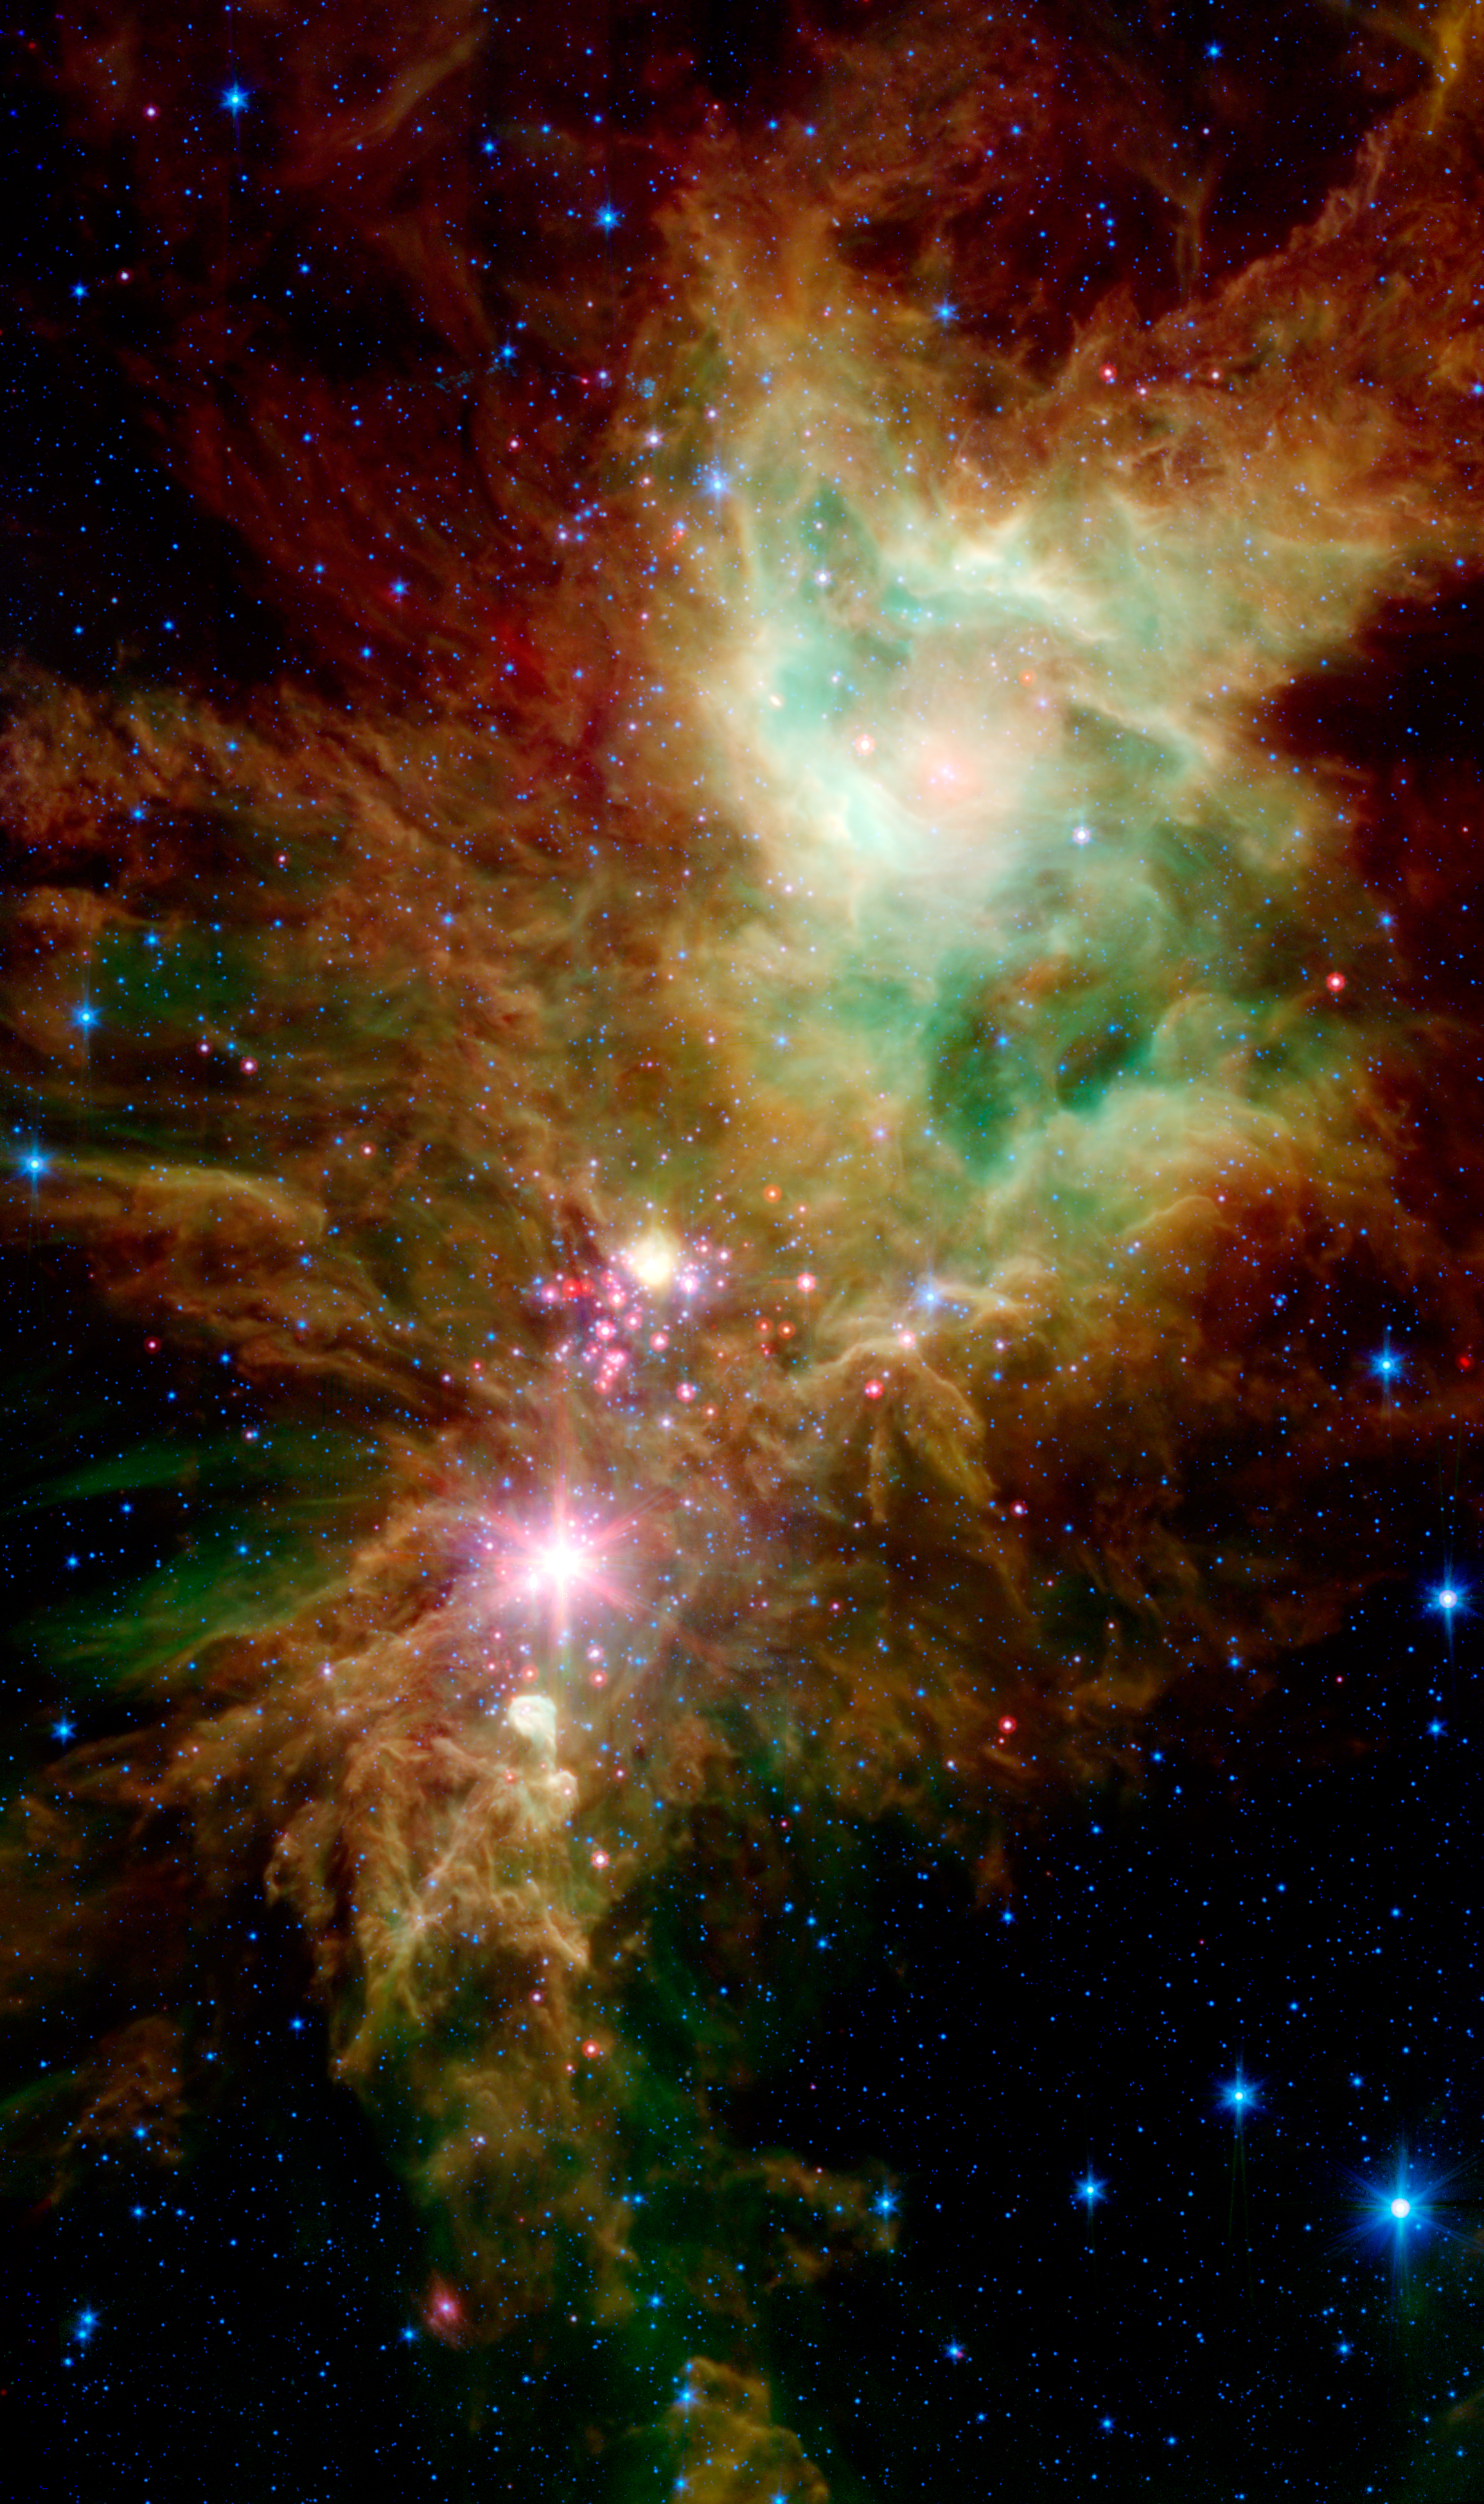

NGC 2264 in the Infrared

Newborn stars, hidden behind thick dust, are revealed in this image of a section of the Christmas Tree Cluster from NASA's Spitzer Space Telescope, created in joint effort between Spitzer's Infrared Array Camera (IRAC) and Multiband Imaging Photometer (MIPS) instruments.

The newly revealed infant stars appear as pink and red specks toward the center of the combined IRAC-MIPS image. The stars appear to have formed in regularly spaced intervals along linear structures in a configuration that resembles the spokes of a wheel or the pattern of a snowflake. Hence, astronomers have nicknamed this the "Snowflake Cluster."

Star-forming clouds like this one are dynamic and evolving structures. Since the stars trace the straight line pattern of spokes of a wheel, scientists believe that these are newborn stars, or "protostars." At a mere 100,000 years old, these infant structures have yet to "crawl" away from their location of birth. Over time, the natural drifting motions of each star will break this order, and the snowflake design will be no more.

While most of the visible-light stars that give the Christmas Tree Cluster its name and triangular shape do not shine brightly in Spitzer's infrared eyes, all of the stars forming from this dusty cloud are considered part of the cluster.Like a dusty cosmic finger pointing up to the newborn clusters, Spitzer also illuminates the optically dark and dense Cone Nebula, the tip of which can be seen towards the bottom left corner of the image.

The combined IRAC-MIPS image shows the presence of organic molecules mixed with dust as wisps of green, which have been illuminated by nearby star formation. The larger yellowish dots neighboring the baby red stars in the Snowflake Cluster are massive stellar infants forming from the same cloud. The blue dots sprinkled across the image represent older Milky Way stars at various distances along this line of sight. The image is a five-channel, composite, showing emission from wavelengths of 3.6 and 4.5 microns (blue), 5.8 microns (cyan), 8 microns (green), and 24 microns (red).

Credit: NASA/JPL-Caltech/P.S. Teixeira (Harvard-Smithsonian CfA)